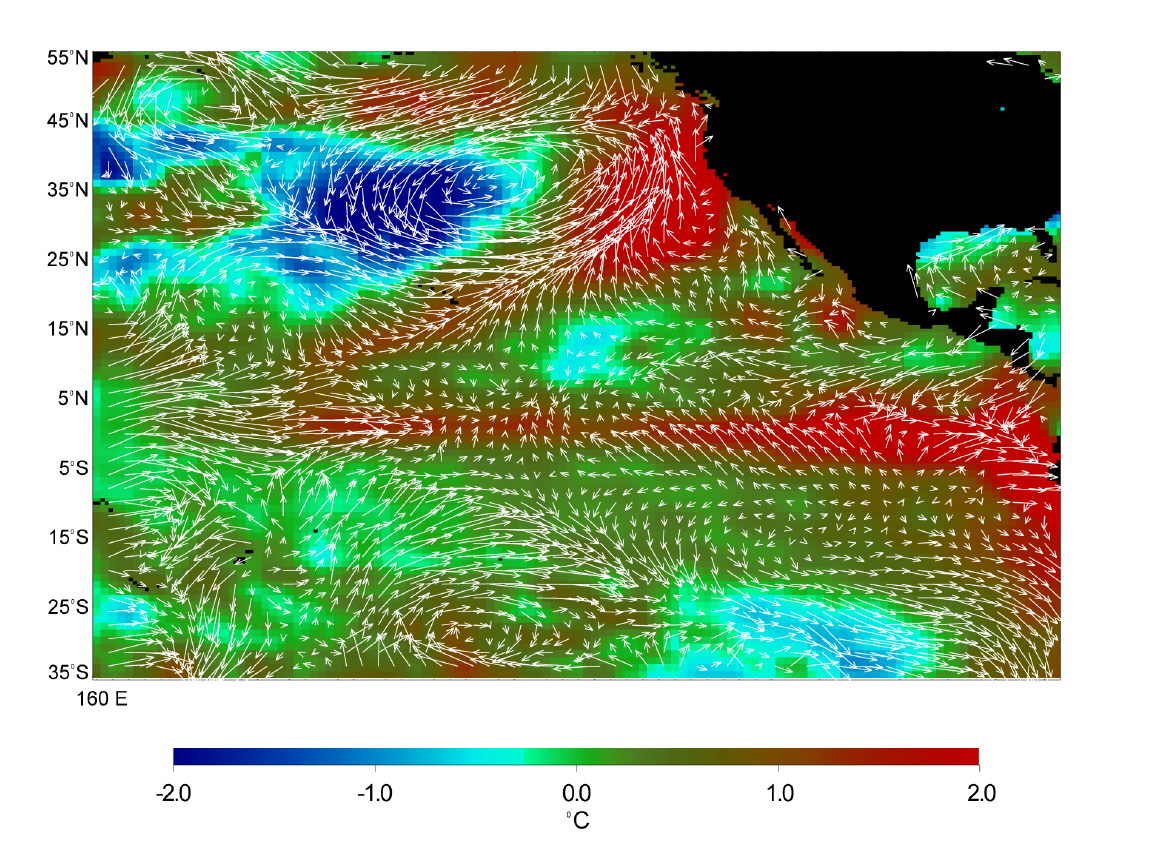

Microwave Limb Sounder/El Niño Watch – 1997 Research Data Reveal Clues about El Niño’s Influence

This image displays wind measurements taken by the satellite-borne NASA Scatterometer (NSCAT) during the last 10 days of May 1997, showing the relationship between the ocean and the atmosphere at the onset of the 1997-98 El Niño condition. The data have helped scientists confirm that the event began as an unusual weakening of the trade winds that preceded an increase in sea surface temperatures. The arrows represent wind speed and direction while the colors indicate sea surface temperature. The sea surface temperatures were measured by the Advanced Very High Resolution Radiometer, a joint mission of NASA and the National Oceanographic and Atmospheric Administration (NOAA). The trade winds normally blow from east to west, but the small arrows in the center of the image show the winds have changed direction and are blowing in the opposite direction. The areas shown in red are above normal sea surface temperatures — along the equator, off the west coast of the U.S., and along the west coast of Mexico. This image also shows an unusual low pressure system with cyclonic (counterclockwise) circulation near the western North American coast. NSCAT also observed that winds associated with this circulation pattern branched off from the equator, bypassed Hawaii, and brought heat and moisture from the tropical ocean towards San Francisco, in what is often called the “pineapple express.”

Credit: NASA/JPL